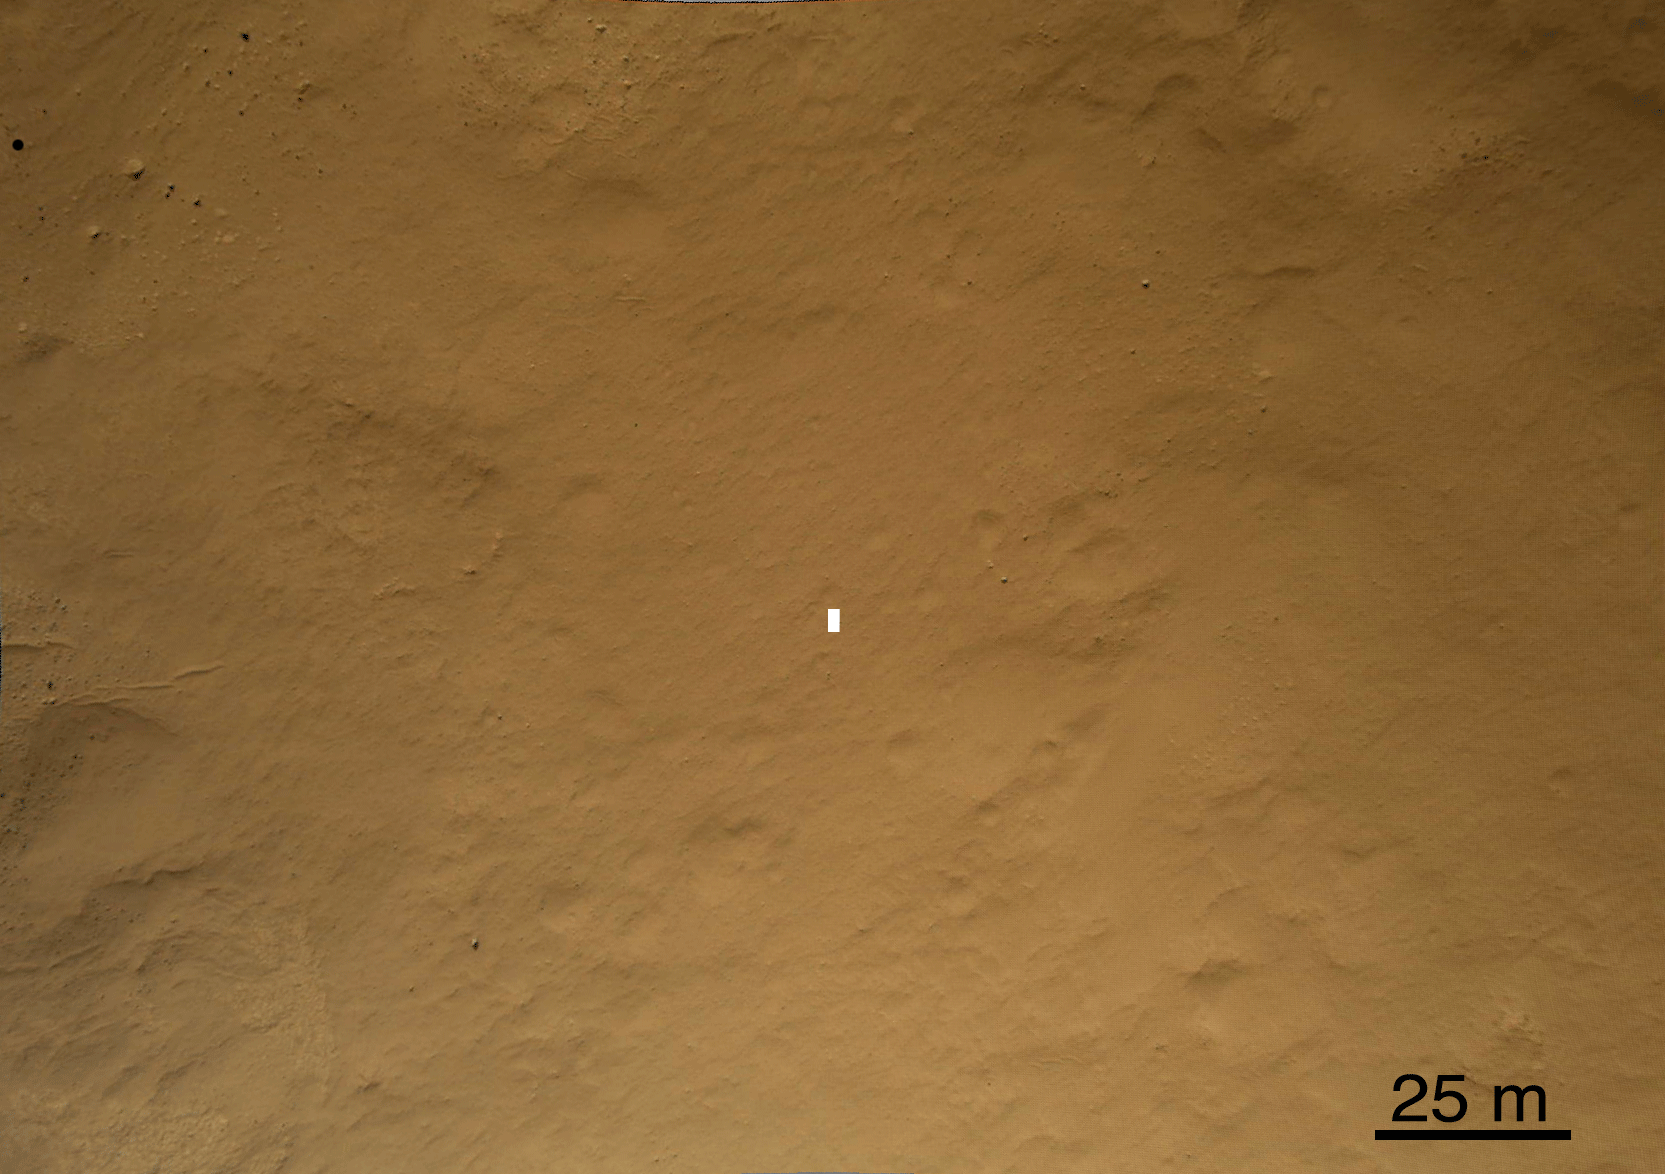

A Better Look of the Martian Surface

This set of images compares a black-and-white image from the High Resolution Imaging Science Experiment (HiRISE) aboard NASA’s Mars Reconnaissance Orbiter to a color image obtained by the Mars Descent Imager aboard NASA’s Curiosity rover during its descent to the surface. Curiosity landed on Aug. 5 PDT (Aug. 6 EDT).

The MARDI image was the 512th frame taken during the descent. It was acquired from an altitude of about 560 feet (170 meters), and about 44 seconds before touchdown. The area covers is about 705 by 490 feet (215 by 150 meters), and has a pixel scale of about 5 inches (12 centimeters). Small rocks and windblown sediment patterns are seen thoughout the image. The white box is the size of the rover and is placed at the location determined from MARDI data.

Credit: NASA/JPL-Caltech/MSSS/Univ. of Arizona